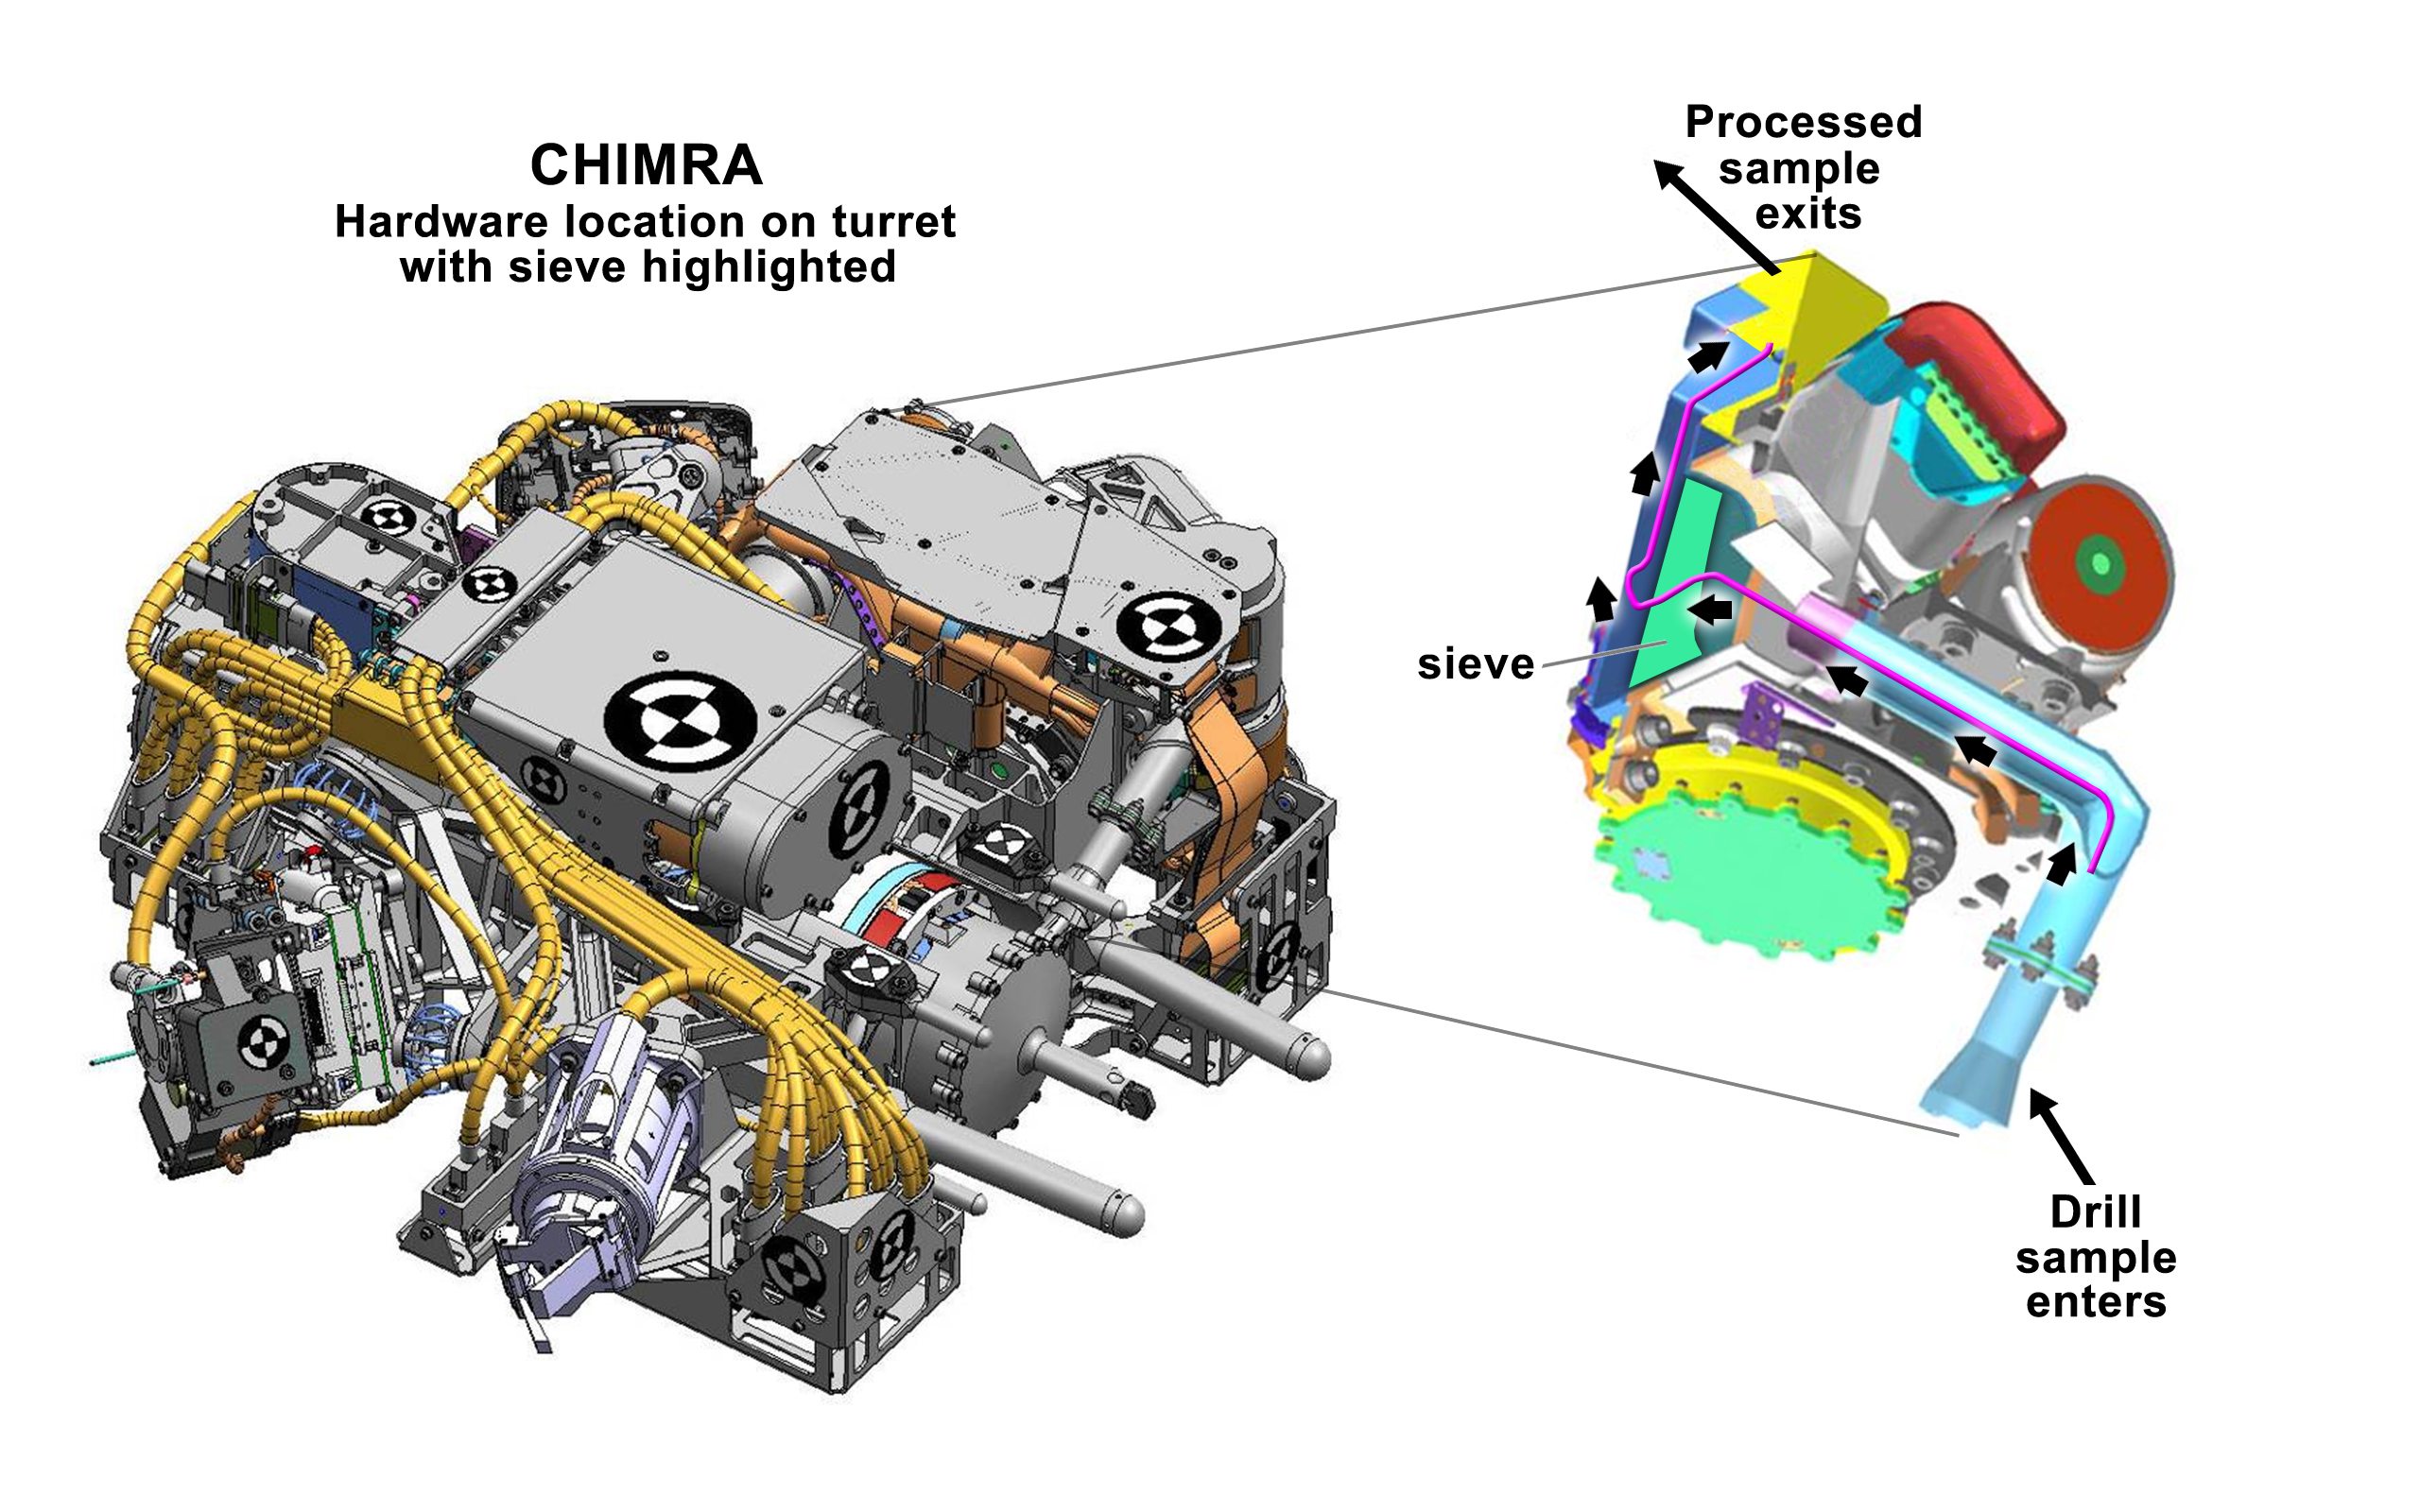

Preparing Samples on Mars

This figure shows the location of CHIMRA on the turret of NASA’s Curiosity rover, together with a cutaway view of the device. The CHIMRA, short for Collection and Handling for In-situ Martian Rock Analysis, processes samples from the rover’s scoop or drill and delivers them to science instruments.

The green highlighted surface shows the location of the 150-micrometer sieve through which samples are passed (a human hair is about 100 micrometers, or microns, thick on average). In addition, the pink line shows the path from the drill to the “portion box” used to deliver the sieved particles to the Sample Analysis at Mars (SAM) and Chemistry and Mineralogy (CheMin) instruments.

JPL, a division of the California Institute of Technology, Pasadena, manages the Mars Science Laboratory Project for NASA’s Science Mission Directorate, Washington. JPL designed and built the rover.

Credit: NASA/JPL-Caltech